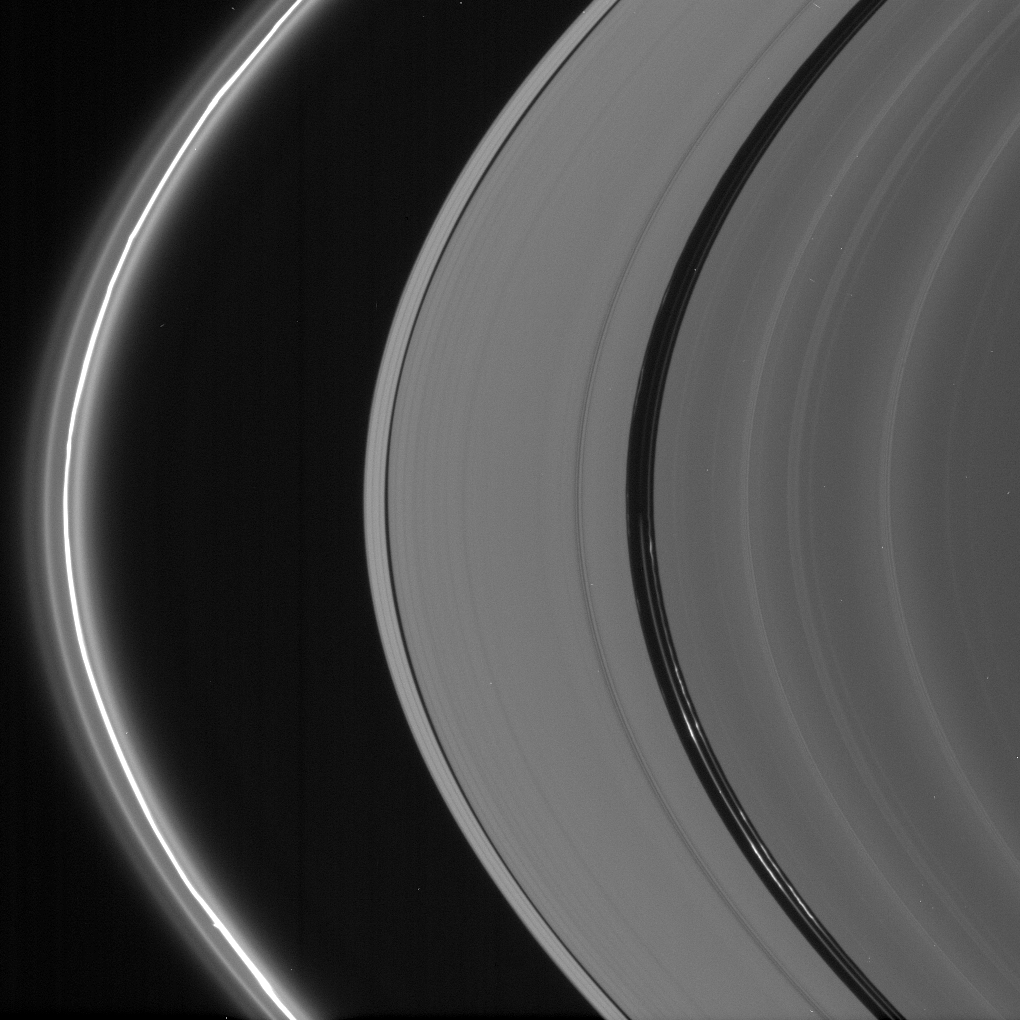

Bright in the Night

The bright ringlets seen here are populated with microscopic icy particles and are among the brightest features in the rings at high phase angles.

The twisted core of the F ring, at left, is flanked by three fainter ringlets which are, in fact, part of a separate continuous structure that spirals around the planet. Right of center, in the Encke Gap, are three tortured-looking ringlets.

This view looks toward the unlit side of the rings from about 12 degrees above the ringplane.

The image was taken in visible light with the Cassini spacecraft narrow-angle camera on Oct. 7, 2006 at a distance of approximately 1.9 million kilometers (1.2 million miles) from Saturn and at a Sun-Saturn-spacecraft, or phase, angle of 163 degrees. Image scale is about 11 kilometers (7 miles) per pixel.

The Cassini-Huygens mission is a cooperative project of NASA, the European Space Agency and the Italian Space Agency. The Jet Propulsion Laboratory, a division of the California Institute of Technology in Pasadena, manages the mission for NASA’s Science Mission Directorate, Washington, D.C. The Cassini orbiter and its two onboard cameras were designed, developed and assembled at JPL. The imaging operations center is based at the Space Science Institute in Boulder, Colo.

Credit: NASA/JPL/Space Science Institute